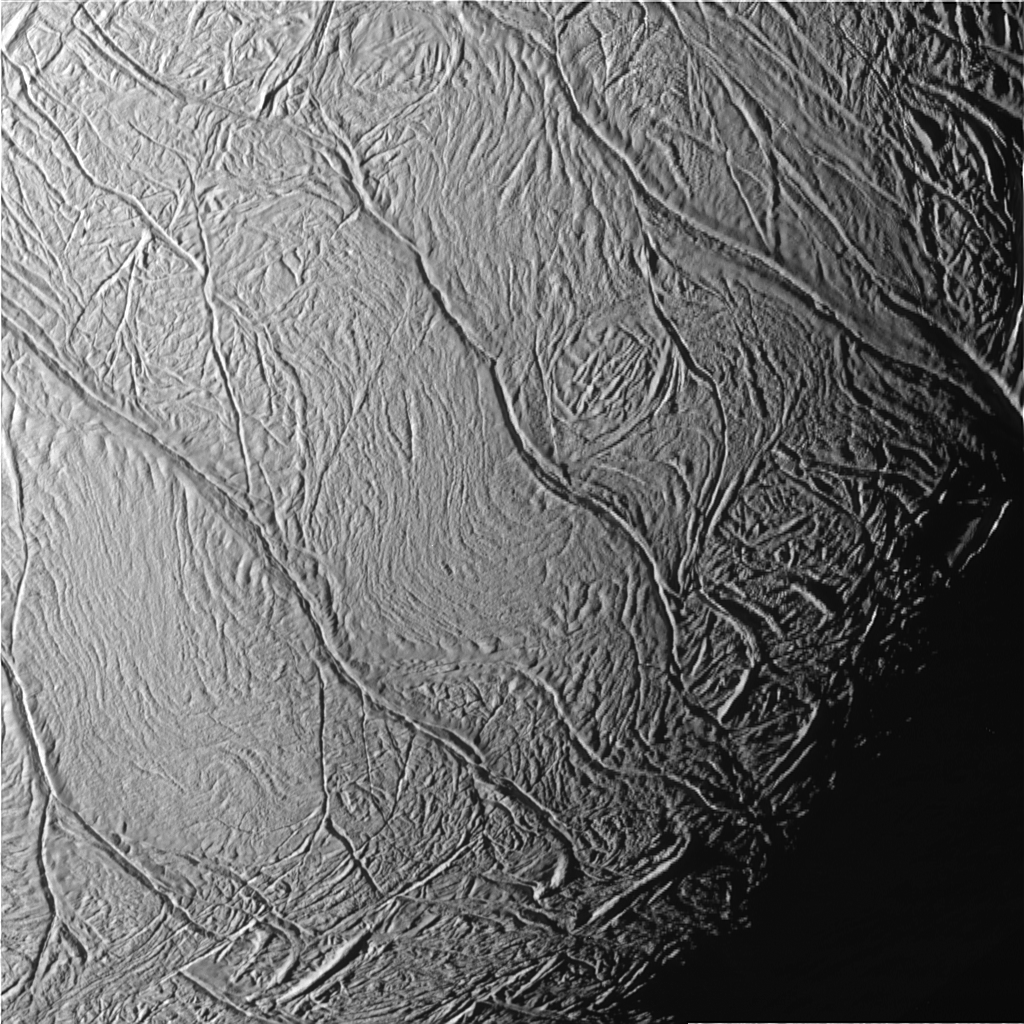

Tiger Stripes Up Close

This close-up view of Saturn’s moon Enceladus looks toward the moon’s terminator (the transition from day to night) and shows a distinctive pattern of continuous, ridged, slightly curved and roughly parallel faults within the moon’s southern polar latitudes. These surface features have been informally referred to by imaging scientists as “tiger stripes” due to their distinctly stripe-like appearance when viewed in false color (see PIA06249).

Illumination of the scene is from the lower left. The image was obtained in visible light with the Cassini spacecraft narrow-angle camera on July 14, 2005, at a distance of about 20,720 kilometers (12,880 miles) from Enceladus, and at a Sun-Enceladus-spacecraft, or phase, angle of 46 degrees. The image scale is 122 meters (400 feet) per pixel. The image’s contrast has been enhanced to aid visibility of surface features.

The Cassini-Huygens mission is a cooperative project of NASA, the European Space Agency and the Italian Space Agency. The Jet Propulsion Laboratory, a division of the California Institute of Technology in Pasadena, manages the mission for NASA’s Science Mission Directorate, Washington, D.C. The Cassini orbiter and its two onboard cameras were designed, developed and assembled at JPL. The imaging team is based at the Space Science Institute, Boulder, Colo.

Credit: NASA/JPL/Space Science Institute